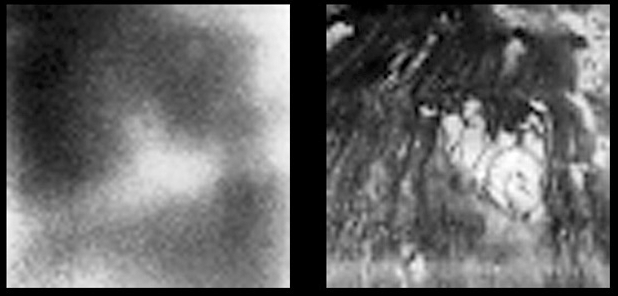

Behold Titan’s Surface

These images show the surface of Titan at two different infrared wavelengths. They were captured by the visual and infrared mapping spectrometer onboard Cassini as the spacecraft flew by at an altitude of 1200 kilometers (745 miles) – Cassini’s closest approach yet to the hazy moon. The image on the left was taken at a wavelength of 1 micron and shows approximately what a digital camera might see. The image on the right, taken at a wavelength of 2 microns, is the most detailed picture to date of the Titan’s surface. It reveals complex landforms with sharp boundaries, which scientists are eager to further study.

The Cassini-Huygens mission is a cooperative project of NASA, the European Space Agency and the Italian Space Agency. The Jet Propulsion Laboratory, a division of the California Institute of Technology in Pasadena, manages the Cassini-Huygens mission for NASA’s Science Mission Directorate, Washington, D.C. The Cassini orbiter and its two onboard cameras were designed, developed and assembled at JPL. The visual and infrared mapping spectrometer team is based at the University of Arizona, Tucson.

Credit: NASA/JPL/University of Arizona